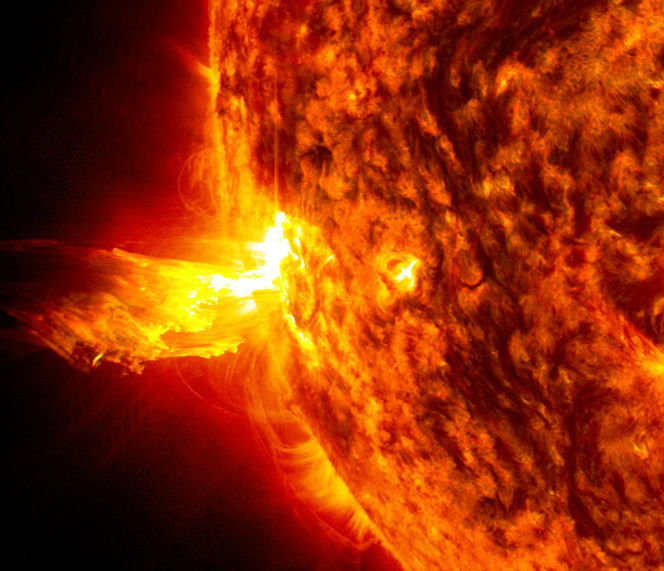

Sun Emits a Solstice CME

Caption: This image from June 20, 2013, at 11:15 p.m. EDT shows the bright light of a solar flare on the left side of the sun and an eruption of solar material shooting through the sun’s atmosphere, called a prominence eruption. Shortly thereafter, this same region of the sun sent a coronal mass ejection out into space. --- On June 20, 2013, at 11:24 p.m., the sun erupted with an Earth-directed coronal mass ejection or CME, a solar phenomenon that can send billions of tons of particles into space that can reach Earth one to three days later. These particles cannot travel through the atmosphere to harm humans on Earth, but they can affect electronic systems in satellites and on the ground. Experimental NASA research models, based on observations from NASA’s Solar Terrestrial Relations Observatory and ESA/NASA’s Solar and Heliospheric Observatory show that the CME left the sun at speeds of around 1350 miles per second, which is a fast speed for CMEs. Earth-directed CMEs can cause a space weather phenomenon called a geomagnetic storm, which occurs when they funnel energy into Earth's magnetic envelope, the magnetosphere, for an extended period of time. The CME’s magnetic fields peel back the outermost layers of Earth's fields changing their very shape. Magnetic storms can degrade communication signals and cause unexpected electrical surges in power grids. They also can cause aurora. Storms are rare during solar minimum, but as the sun’s activity ramps up every 11 years toward solar maximum – currently expected in late 2013 -- large storms occur several times per year. In the past, geomagnetic storms caused by CMEs of this strength and direction have usually been mild.

Credit: NASA/Goddard/SDO